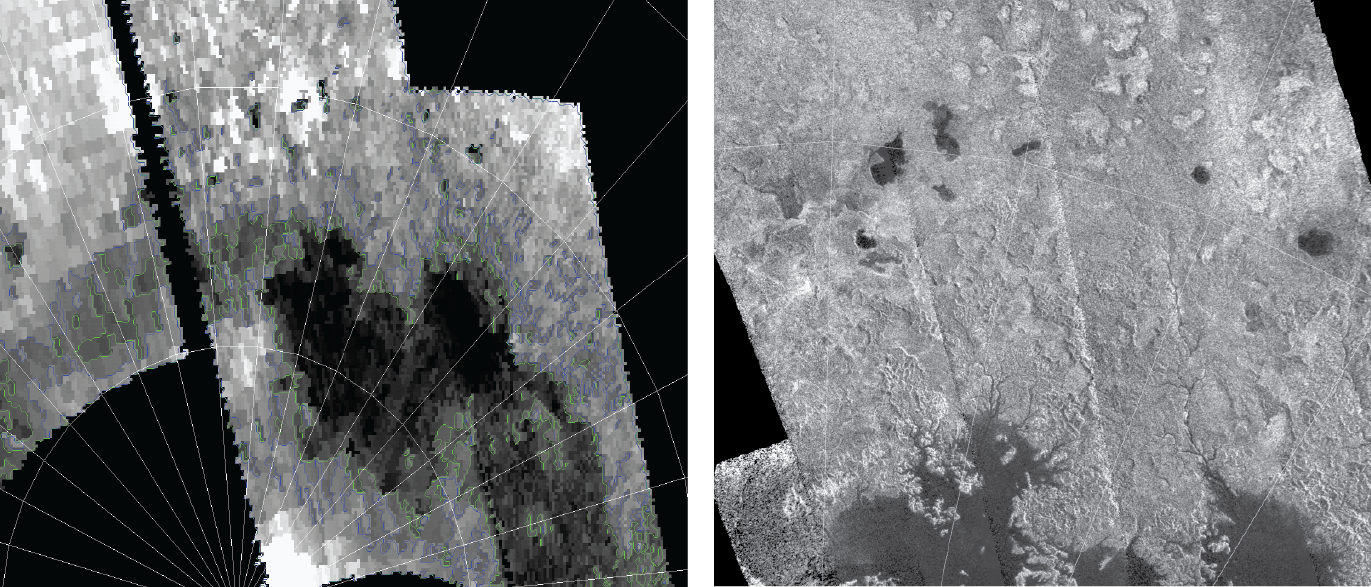

Titan Lake Country

Annotated Version

These images from NASA’s Cassini spacecraft show one of the large seas and a bounty of smaller lakes on Saturn’s moon Titan. Scientists saw these small lakes in data obtained by both Cassini’s visual and infrared mapping spectrometer (left) and radar instrument (right).

Ligeia Mare, about 50,000 square miles (125,000 square kilometers) in area, is the large lake near the bottom of both images. Three new lakes of about 100 to 300 square miles (a few hundreds of square kilometers) identified first in the visual and infrared mapping spectrometer images are labeled in the annotated version as Freeman (VimsNN1), Cardiel (VimsNN2) and VimsNN4. The new lakes can be seen at the top left and middle right. The small lake Towada first seen in radar images was also seen in this VIMS investigation (VimsNN3) and can be seen in the middle right.

The images that went into the VIMS mosaic were taken in June 2010. The images that make up the radar mosaic were taken in April 2007. The small lakes remained relatively consistent between 2007 and 2010.

Another view of these lakes is also available at PIA16846.

The Cassini-Huygens mission is a cooperative project of NASA, the European Space Agency and the Italian Space Agency. The Jet Propulsion Laboratory, a division of the California Institute of Technology in Pasadena, manages the mission for NASA’s Science Mission Directorate, Washington, D.C. The Cassini orbiter was designed, developed and assembled at JPL. The visual and infrared mapping spectrometer team is based at the University of Arizona, Tucson. The radar instrument was built by JPL and the Italian Space Agency, working with team members from the United States and several European countries.

Credit: NASA/JPL-Caltech/University of Arizona